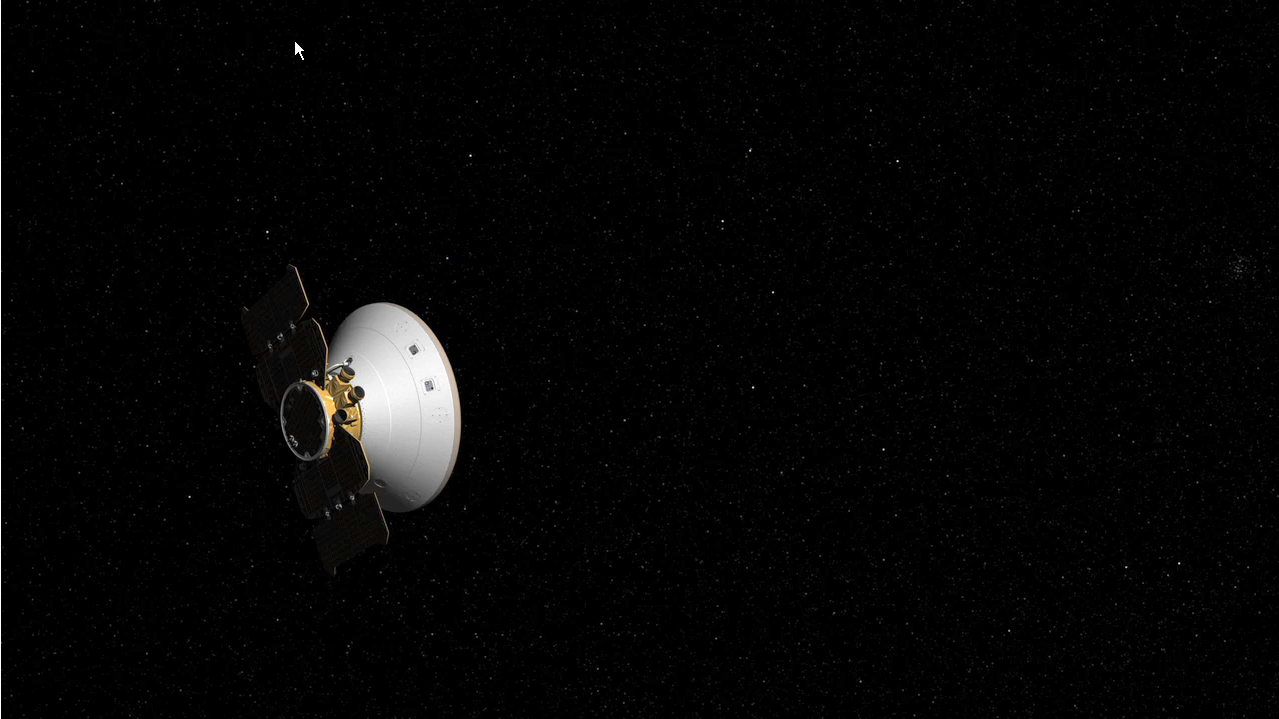

How to Correct a Trajectory (Artist’s Concept)

How to Correct a Trajectory

This artist’s animation shows NASA’s Phoenix Mars Lander adjusting its course to Mars, an event called a trajectory correction maneuver.

Normally, as Phoenix cruises toward Mars, it maintains an orientation for its solar panels to catch sunlight and its antenna to face Earth.

For maneuvers to adjust the flight path, the entire spacecraft must be pivoted to get the trajectory-correction thrusters pointed in the direction that navigators have calculated for the maneuver. After the thrusters fire for the prescribed length of time, the spacecraft swivels back to its previous orientation.

This movie has been sped up. A trajectory correction maneuver actually takes much longer.

The Phoenix Mission is led by the University of Arizona, Tucson, on behalf of NASA. Project management of the mission is by NASA’s Jet Propulsion Laboratory, Pasadena, Calif. Spacecraft development is by Lockheed Martin Space Systems, Denver.

Photojournal Note: As planned, the Phoenix lander, which landed May 25, 2008 23:53 UTC, ended communications in November 2008, about six months after landing, when its solar panels ceased operating in the dark Martian winter.

Credit: NASA/JPL-Caltech/University of Arizona